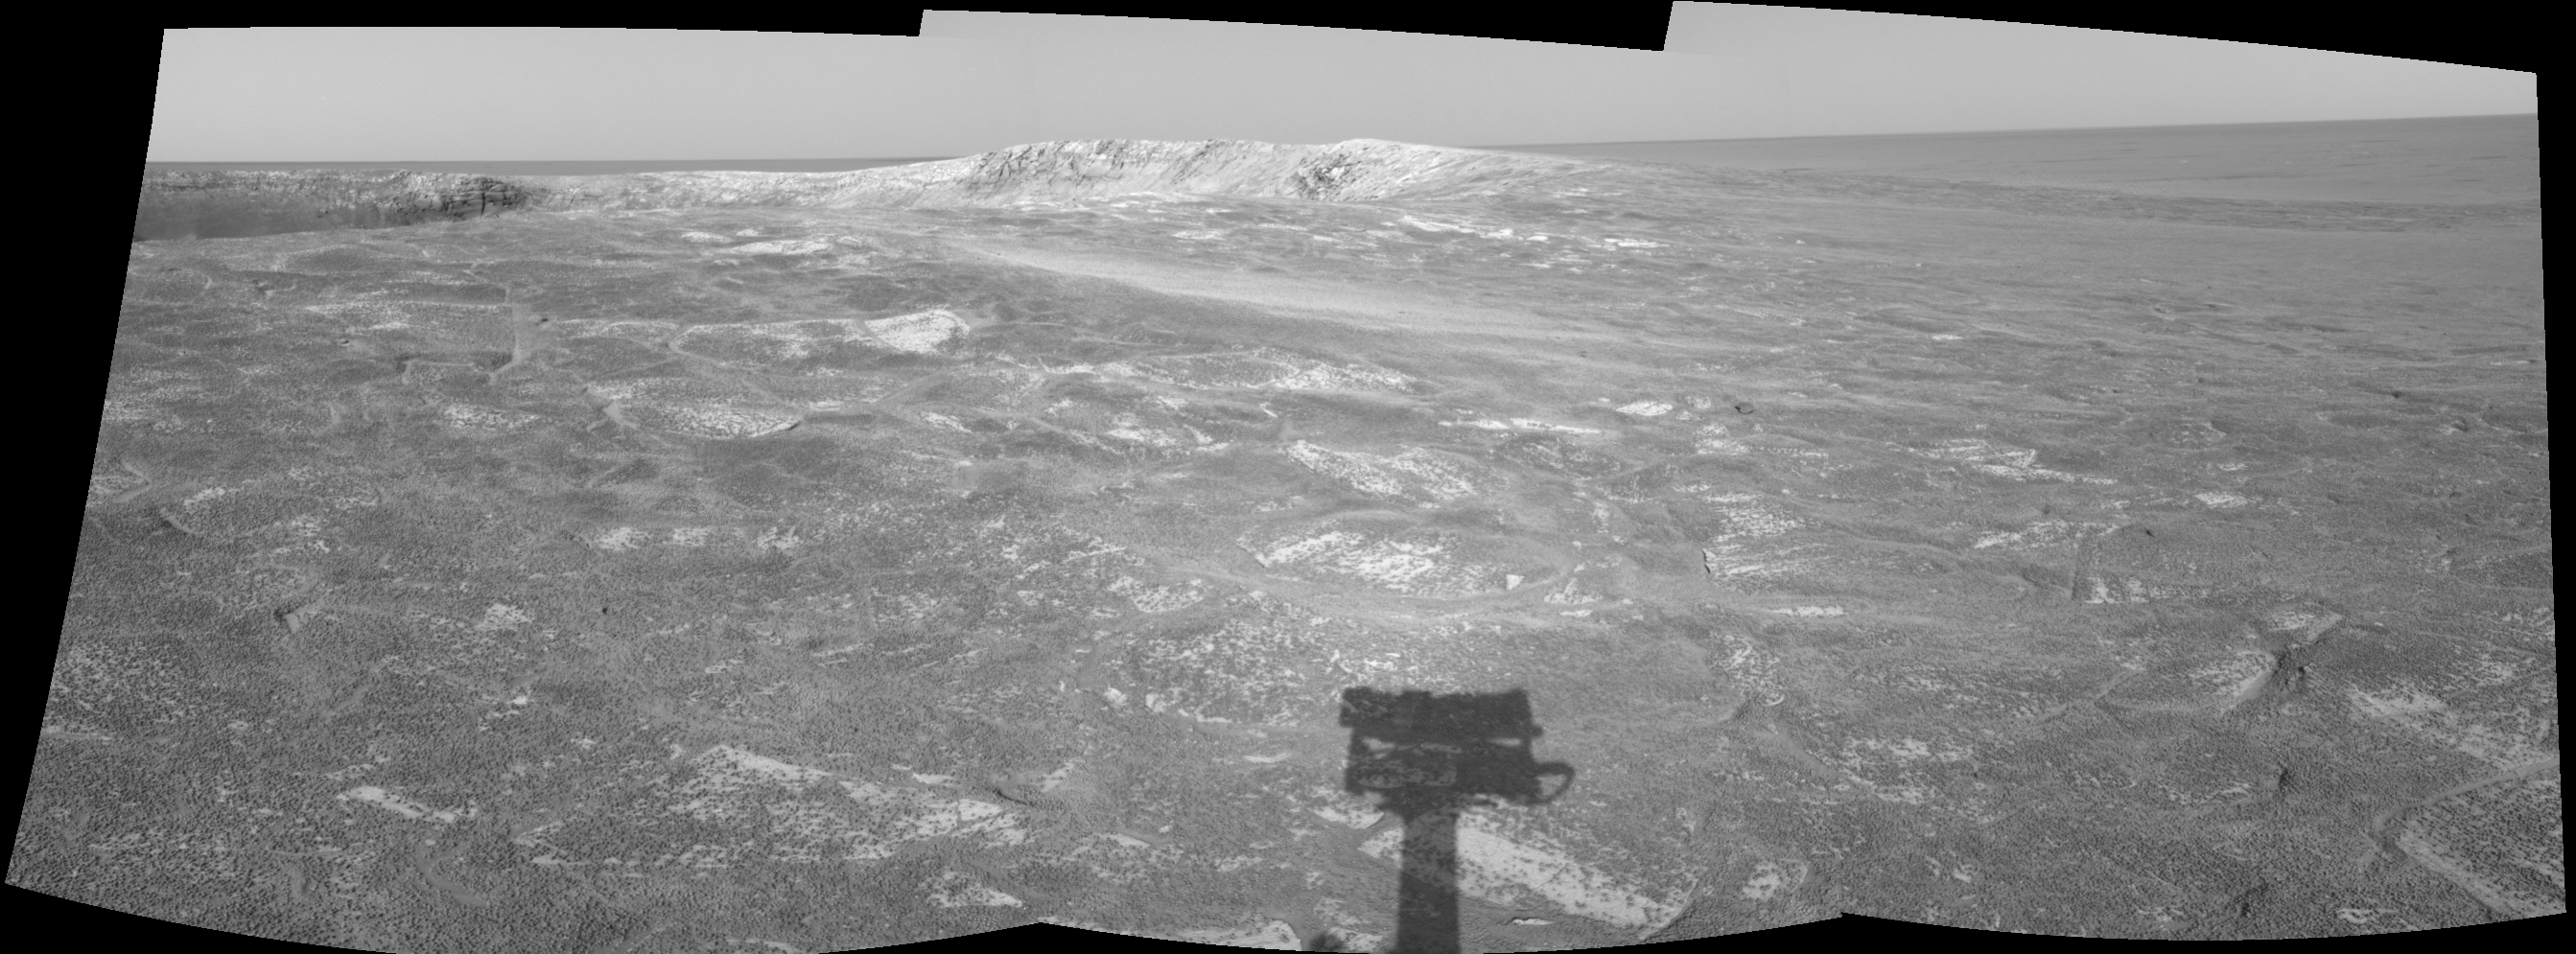

Looking at ‘Endurance’ on Sol 108

This cylindrical-projection mosaic was created from three navigation camera frames that NASA’s Mars Exploration Rover Opportunity acquired at about 4:05 p.m., local solar time on Mars, on sol 108, May 13, 2004. Opportunity is sitting along the rim of “Endurance Crater.” NASA has not yet determined whether Opportunity will venture inside the crater, which is about 130 meters (about 430 feet) in diameter.

Credit: NASA/JPL